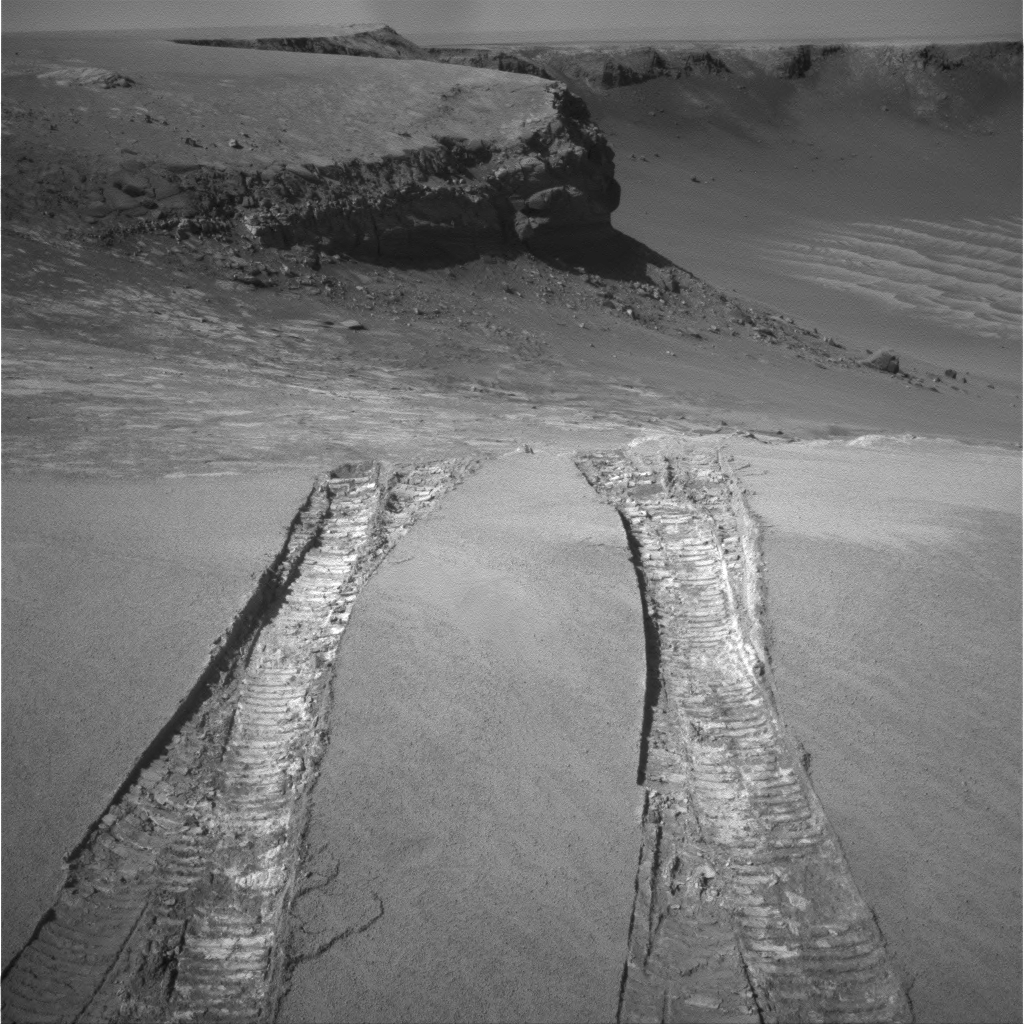

Looking Back at Arena of Exploration

NASA’s Mars Exploration Rover Opportunity climbed out of “Victoria Crater” following the tracks it had made when it descended into the 800-meter-diameter (half-mile-diameter) bowl nearly a year earlier.

The rover’s navigation camera captured this view back into the crater just after finishing a 6.8-meter (22-foot) drive that brought Opportunity out onto level ground during the mission’s 1,634th Martian day, or sol (Aug. 28, 2008).

The rover laid down the first tracks at this entry and exit point during its 1,291st sol (Sept. 11, 2007), after about a year of exploring around the outside of Victoria Crater for the best access route to the interior. On that sol, Opportunity drove a short distance into the crater and then backed out to check that the footing was good enough to trust this point as an exit route when the work in the crater was finished. Two sols later, Opportunity drove in again for its extended investigation of the rock layers exposed inside the crater.

While inside, the rover spent several months using the contact instruments on its robotic arm to analyze the composition of the rock layers it could drive across on the surface of the upper slope. Then Opportunity drove close to the base of the “Cape Verde” promontory that forms part of the crater rim and appears in the upper center of this image. From that perspective, the rover used its panoramic camera to examine details of layering in the 6-meter-tall (20-foot-tall) cliff.

For scale, the distance between the parallel tracks left by the rover’s wheels is about 1 meter (39 inches) from the middle of one track to the middle of the other. After getting past the top of the inner slope of the crater, the Sol 1634 drive also got through a sand ripple where the tracks appear deepest.

Credit: NASA/JPL-Caltech